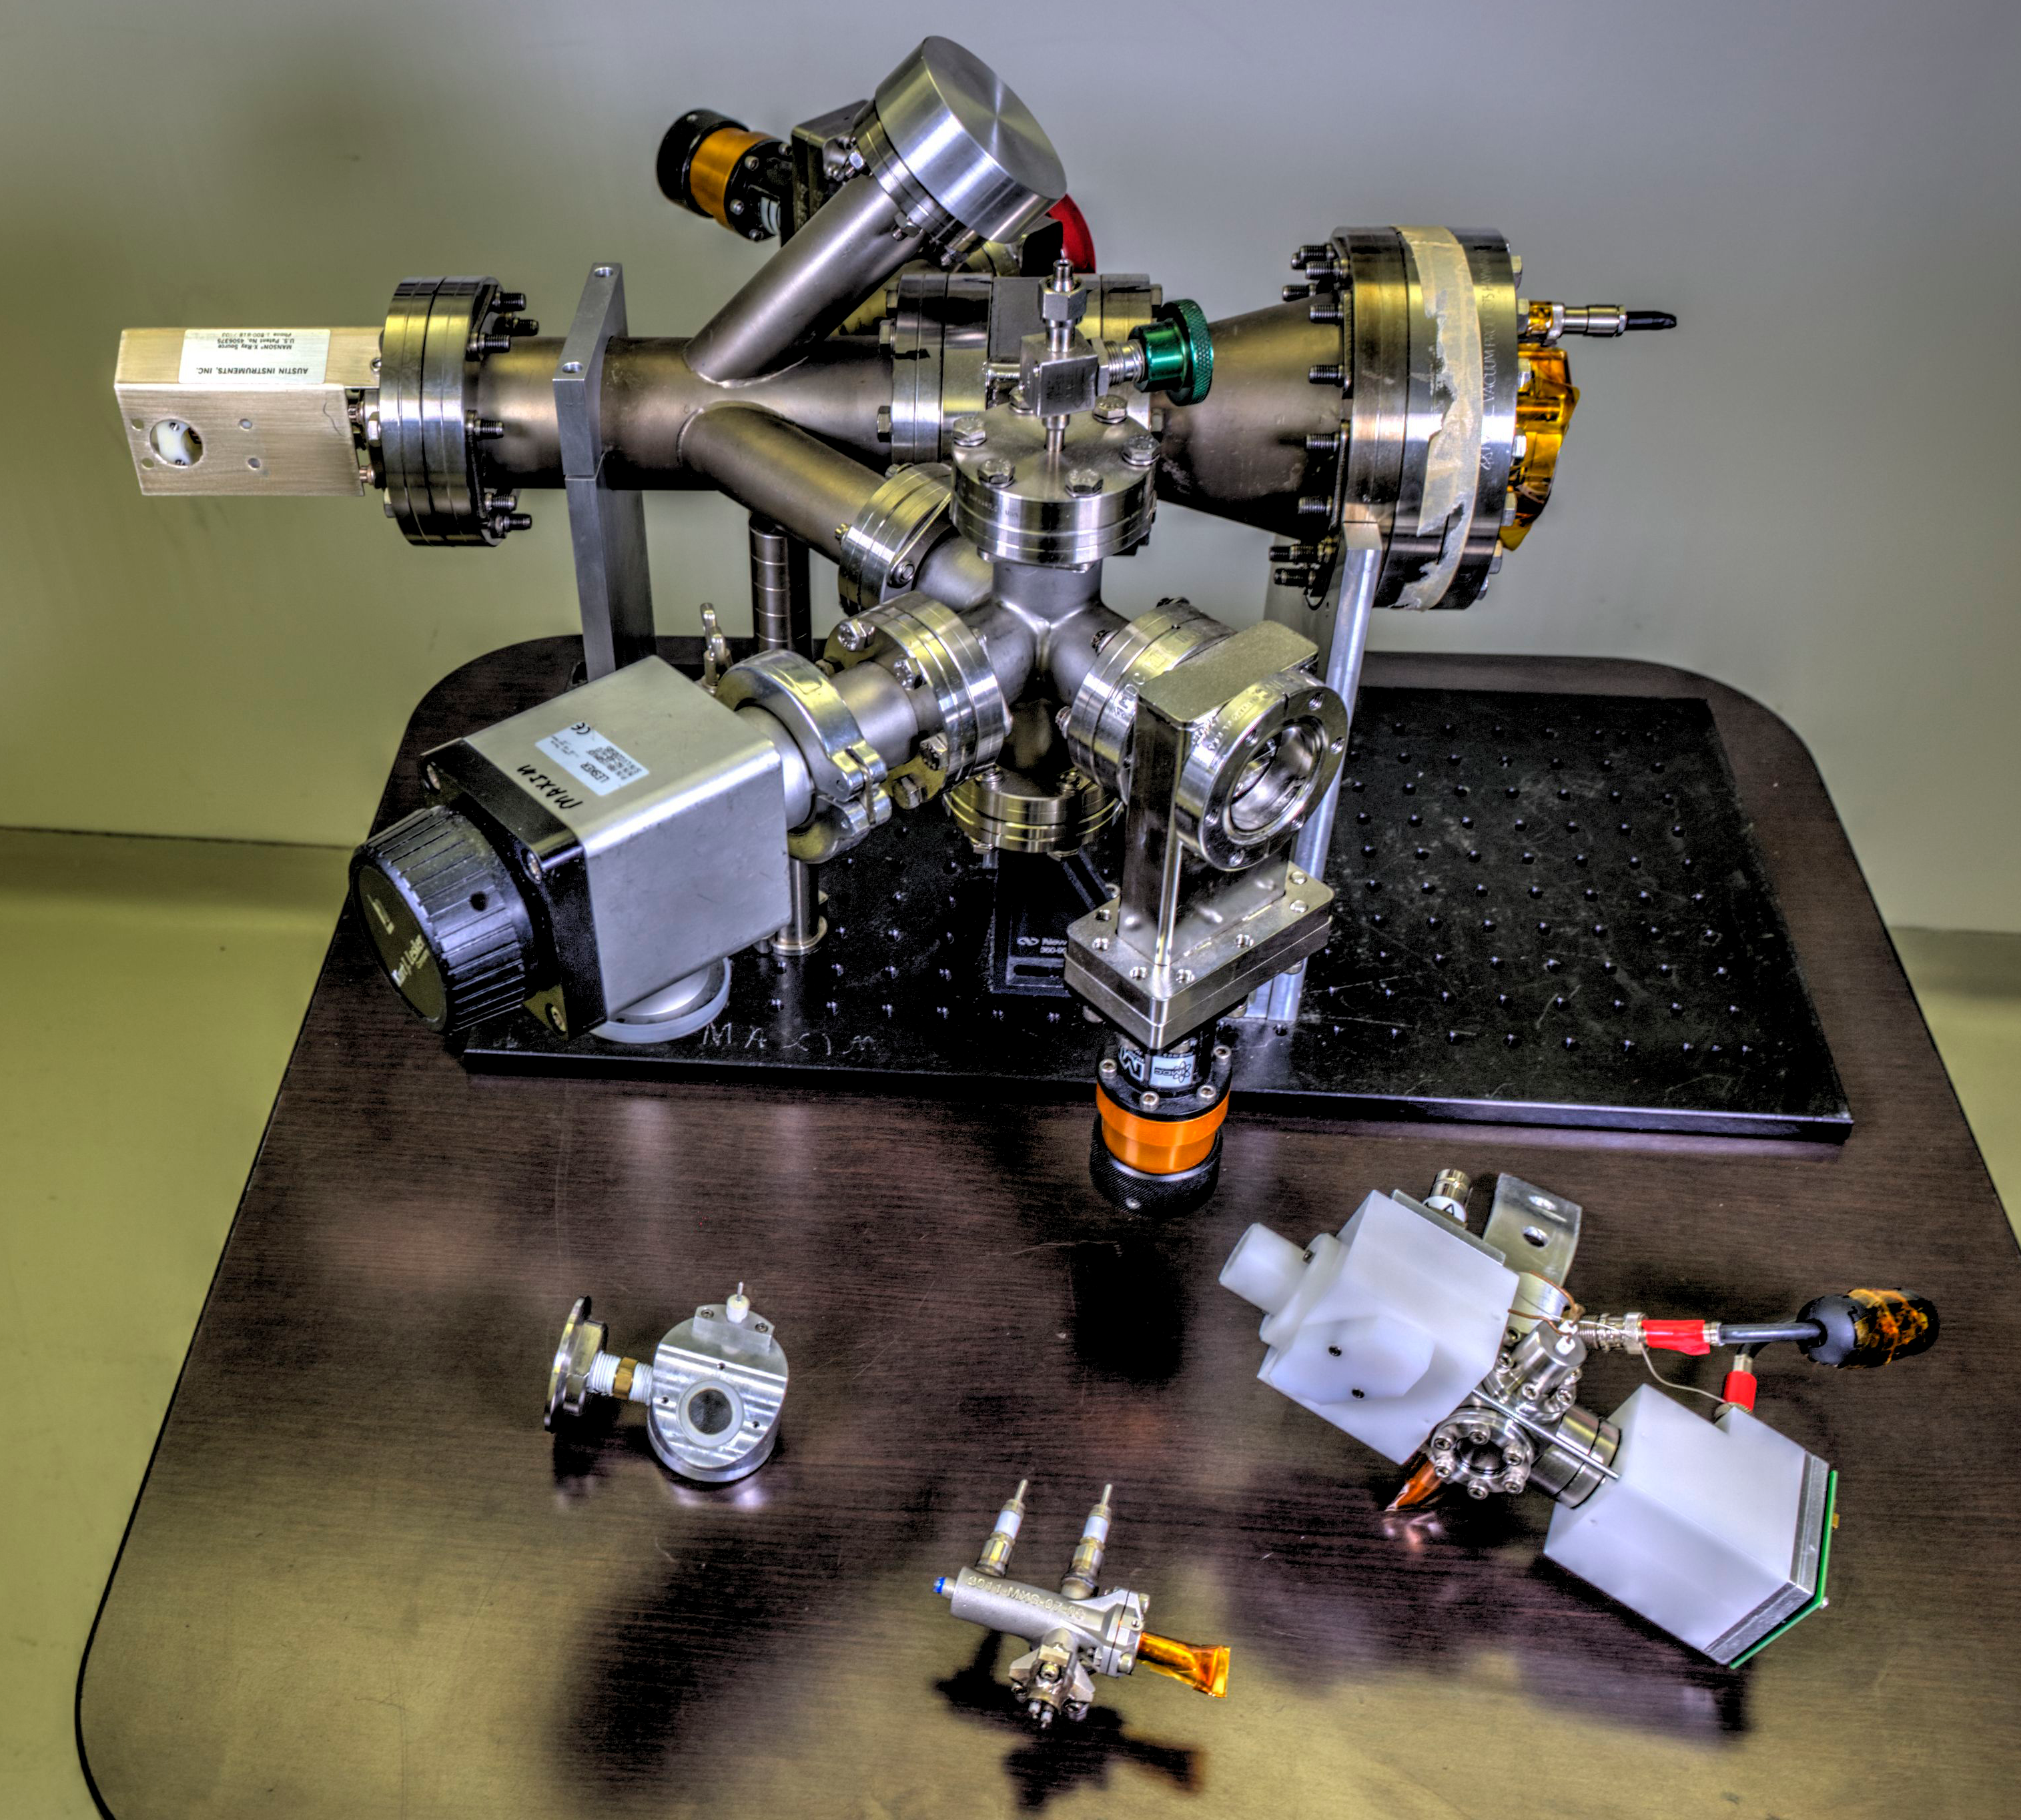

NASA Set to Demonstrate X-ray Communications in Space

This image shows the Modulated X-ray Source, a key component in NASA’s first-ever demonstration of X-ray communication in space.

Credit: NASA/GSFC/Bill Hrybyk